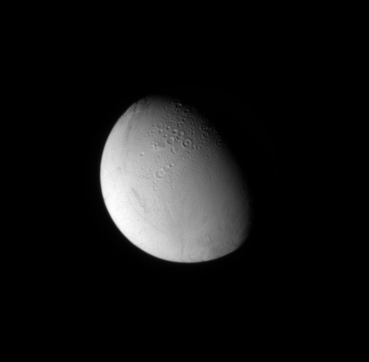

Smooth and Rough Enceladus

The Cassini spacecraft looks down at craters near the north pole of Enceladus.

Cratered surfaces on solar system moons indicate older terrains, while smooth surfaces are generally younger, and therefore indicative of processes which eliminated the craters. See PIA08353 to learn more about the true nature of these surfaces and the processes at work on this geologically active moon.

The moon’s north pole lies on the terminator to the right of the craters seen in this image. Lit terrain seen here is on the anti-Saturn side and trailing hemisphere of Enceladus (504 kilometers, 313 miles across).

The image was taken in visible light with the Cassini spacecraft narrow-angle camera on July 11, 2009. The view was obtained at a distance of approximately 472,000 kilometers (293,000 miles) from Enceladus and at a Sun-Enceladus-spacecraft, or phase, angle of 57 degrees. Image scale is 3 kilometers (2 miles) per pixel.

The Cassini-Huygens mission is a cooperative project of NASA, the European Space Agency and the Italian Space Agency. The Jet Propulsion Laboratory, a division of the California Institute of Technology in Pasadena, manages the mission for NASA’s Science Mission Directorate, Washington, D.C. The Cassini orbiter and its two onboard cameras were designed, developed and assembled at JPL. The imaging operations center is based at the Space Science Institute in Boulder, Colo.

Credit: NASA/JPL/Space Science Institute